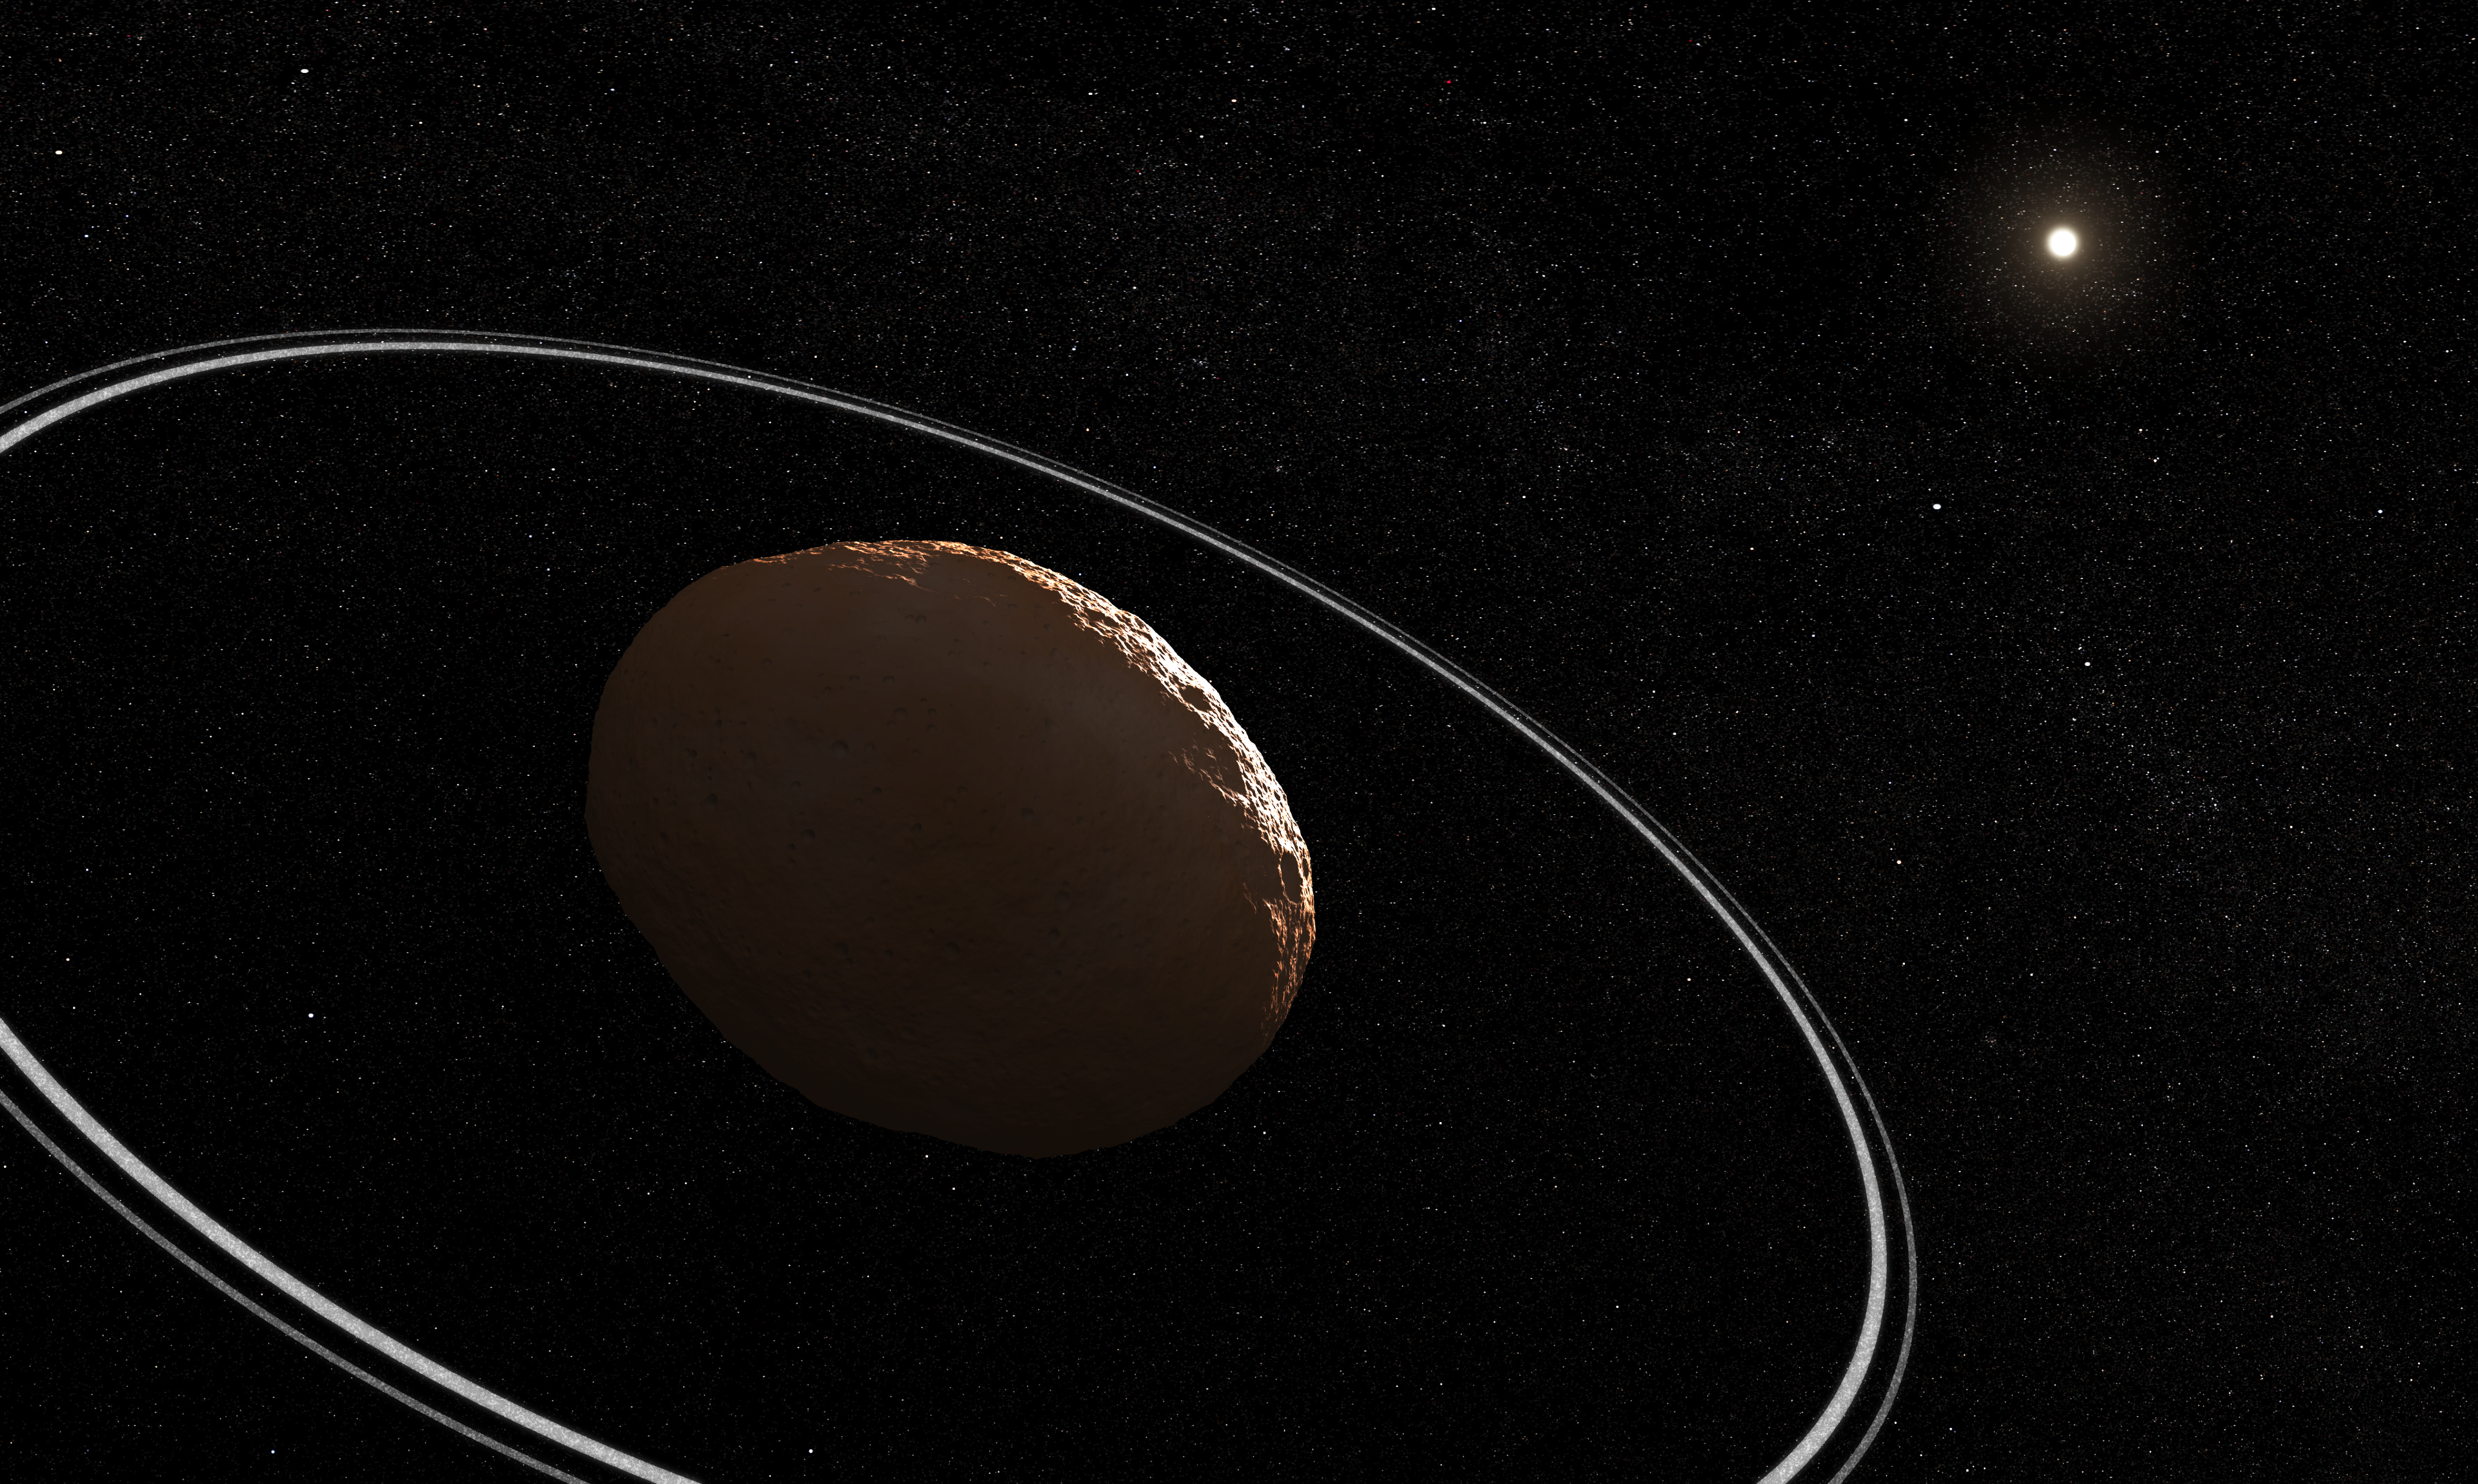

Centaur 10199 Chariklo (Illustration)

This illustration shows what the Centaur Chariklo and its rings could look like, based on our current understanding.

Chariklo is the largest of the known Centaur population, located more than 2 billion miles away between the orbit of Saturn and Uranus. Chariklo is only 160 miles across (250 kilometers or about 1/50th of Earth’s diameter), and its rings orbit at a distance of about 250 miles (400 kilometers) from the center of the body.

This illustration is based on previous observations of Chariklo. Webb has not captured a direct image of Chariklo, but has observed an occultation event in which Chariklo’s rings passed in front of a background star.

Read the story.

Credit: Illustration: NASA, ESA, CSA, Leah Hustak (STScI)